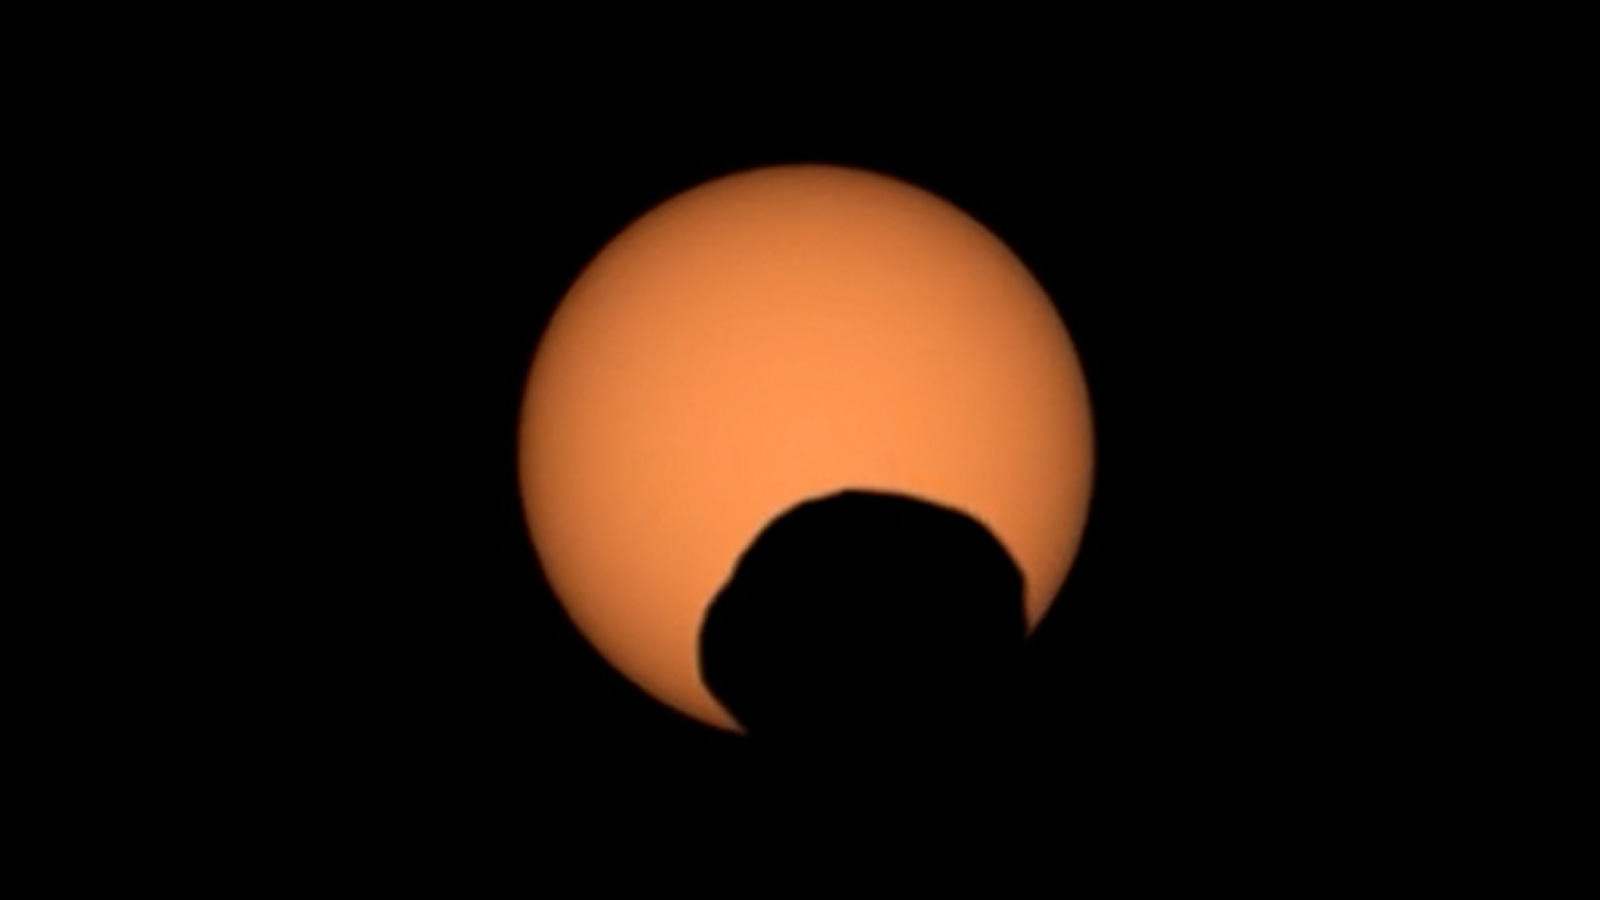

Perseverance Captures Transit of Phobos

NASA’s Perseverance Mars rover used its Mastcam-Z camera to capture the silhouette of Phobos, one of the two Martian moons, as it passed in front of the Sun on Sept. 30, 2024, the 1,285th Martian day, or sol, of the mission. Perseverance has captured several Phobos transits since its landing at Mars’ Jezero Crater in February 2021. By comparing the various recordings, scientists can refine their understanding of the potato-shaped moon’s orbit, learning how it is changing. Eons from now, Phobos’ orbit is expected to eventually send the moon toward the Red Planet’s surface.

Arizona State University leads the operations of the Mastcam-Z instrument, working in collaboration with Malin Space Science Systems in San Diego, on the design, fabrication, testing, and operation of the cameras, and in collaboration with the Niels Bohr Institute of the University of Copenhagen on the design, fabrication, and testing of the calibration targets.

A key objective for Perseverance’s mission on Mars is astrobiology, including the search for signs of ancient microbial life. The rover will characterize the planet’s geology and past climate, pave the way for human exploration of the Red Planet, and be the first mission to collect and cache Martian rock and regolith (broken rock and dust).

Subsequent NASA missions, in cooperation with ESA (European Space Agency), would send spacecraft to Mars to collect these sealed samples from the surface and return them to Earth for in-depth analysis.

The Mars 2020 Perseverance mission is part of NASA’s Moon to Mars exploration approach, which includes Artemis missions to the Moon that will help prepare for human exploration of the Red Planet.

NASA’s Jet Propulsion Laboratory, which is managed for the agency by Caltech in Pasadena, California, built and manages operations of the Perseverance rover.

Credit: NASA/JPL-Caltech/ASU/MSSS